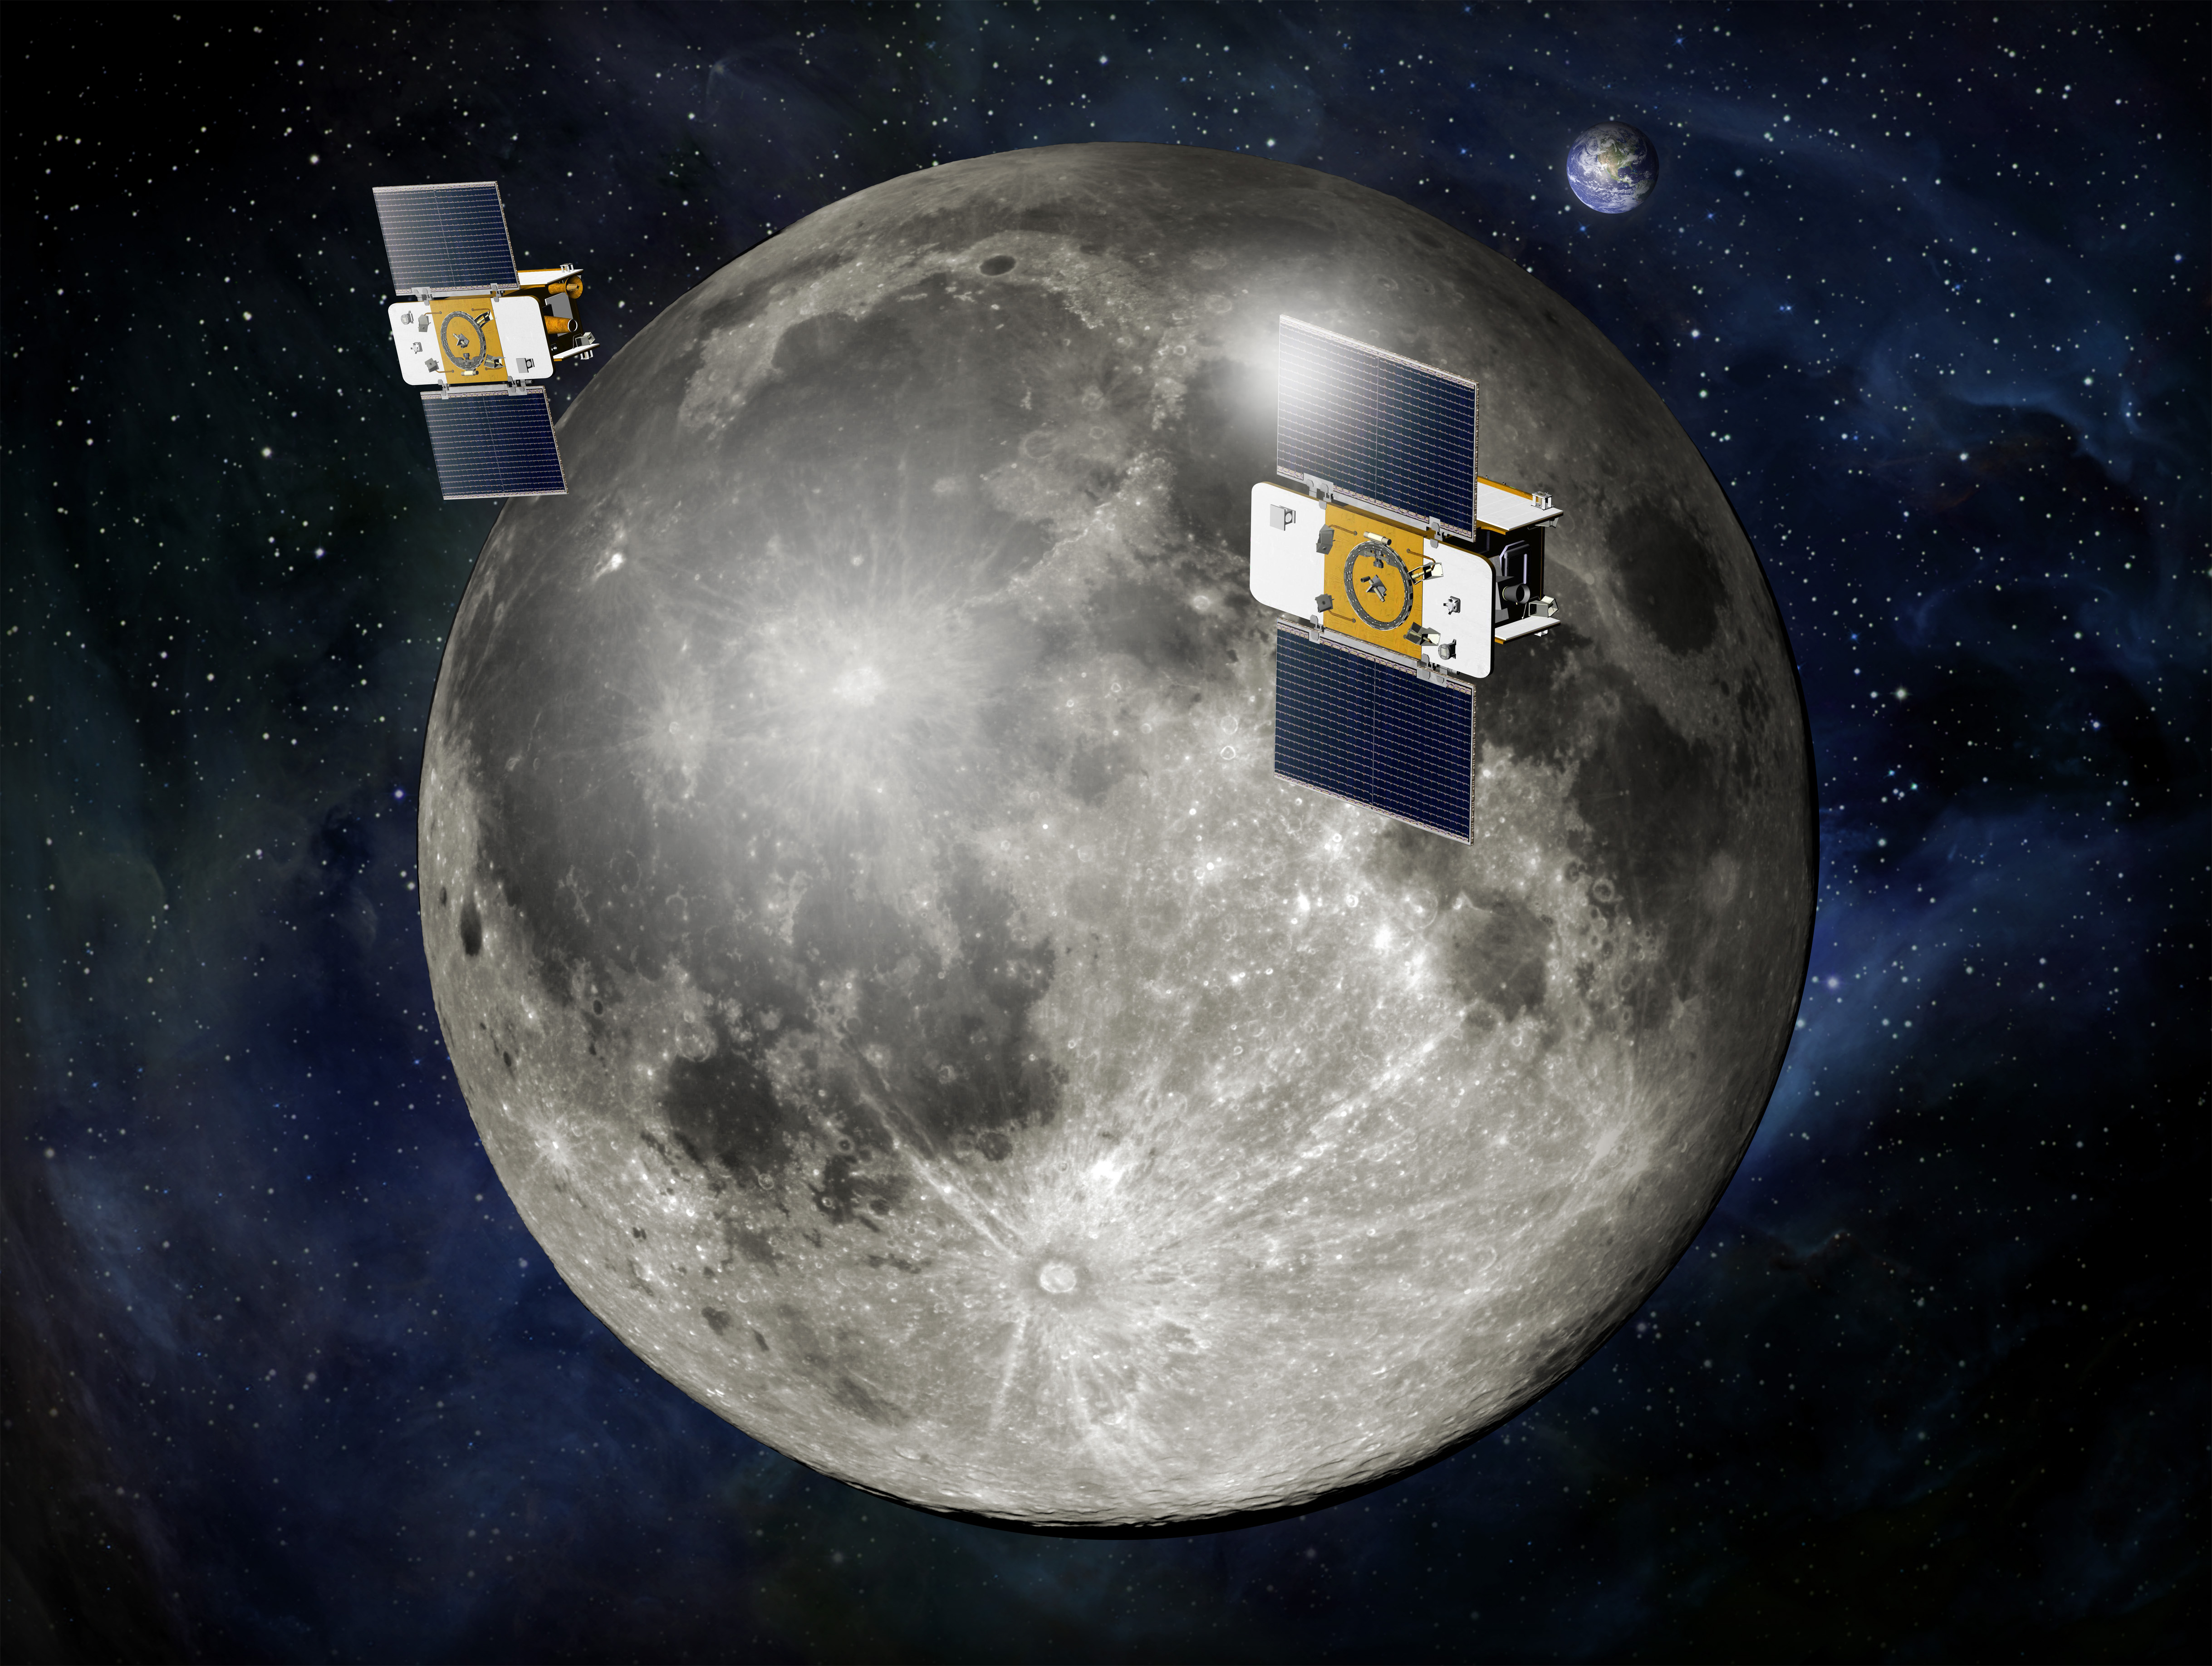

GRAIL Flying in Formation (Artist’s Concept)

Using a precision formation-flying technique, the twin GRAIL spacecraft will map the moon’s gravity field.

The mission also will answer longstanding questions about Earth’s moon, including the size of a possible inner core, and it should provide scientists with a better understanding of how Earth and other rocky planets in the solar system formed. GRAIL is a part of NASA’s Discovery Program.

NASA’s Jet Propulsion Laboratory, Pasadena, Calif., manages the GRAIL mission. The Massachusetts Institute of Technology, Cambridge, is home to the mission’s principal investigator, Maria Zuber. The GRAIL mission is part of the Discovery Program managed at NASA’s Marshall Space Flight Center in Huntsville, Ala. Lockheed Martin Space Systems, Denver, built the spacecraft. Launch management for the mission is the responsibility of NASA’s Launch Services Program at the Kennedy Space Center in Florida. JPL is a division of the California Institute of Technology in Pasadena.

Credit: NASA/JPL-Caltech